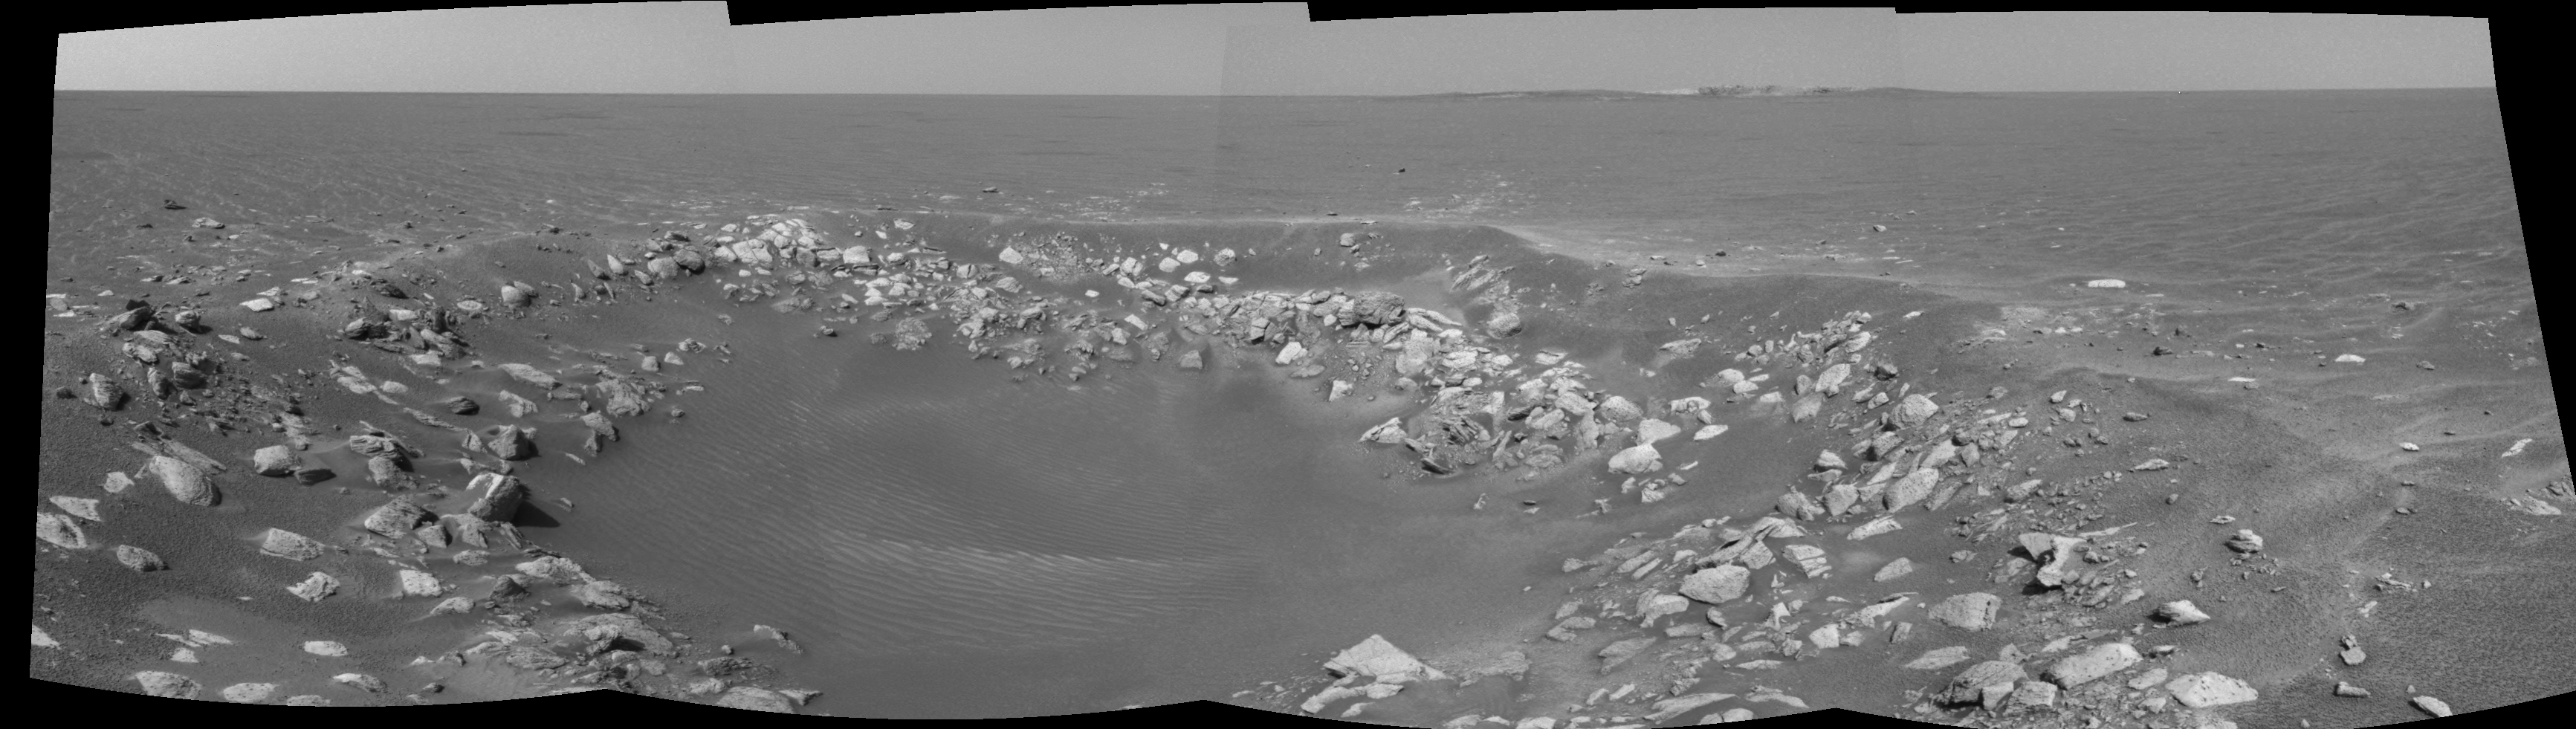

One View, Two Craters (right eye)

This cylindrical-perspective projection was constructed from a sequence of four images taken by the navigation camera onboard the Mars Exploration Rover Opportunity. It was taken with the camera’s right eye.

The images were acquired on sol 85 of Opportunity’s mission to Meridiani Planum. The camera acquired the images at approximately 14:28 local solar time, or around 6:30 a.m. Pacific Daylight Time, on April 20, 2004.

The view is from the rover’s new location, a region dubbed “Fram Crater” located some 450 meters (.3 miles) from “Eagle Crater” and roughly 250 meters (820 feet) from “Endurance Crater” (upper right).

See PIA05783 for 3-D view and PIA05784 for left eye view of this right eye cylindrical-perspective projection.

Credit: NASA/JPL